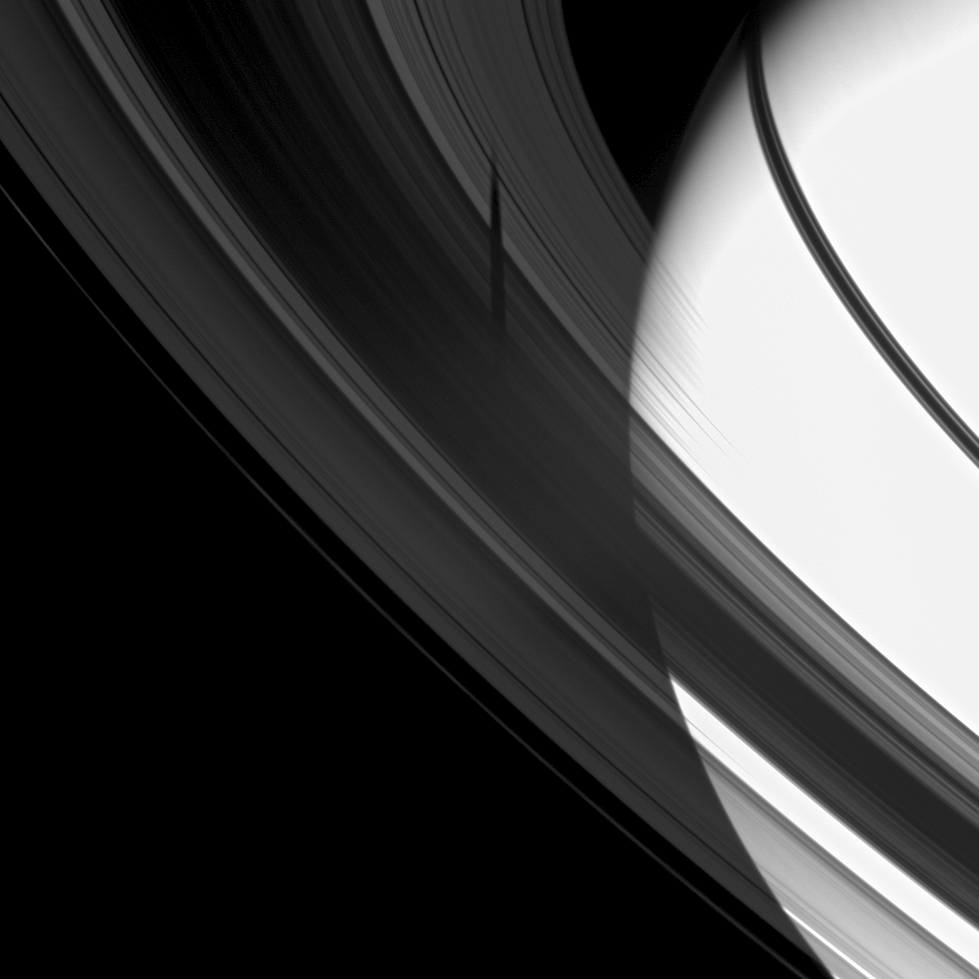

Exposing a Shadow

The shadow of the moon Tethys is revealed on Saturn’s B and C rings in this image which also includes the planet.

The planet is overexposed in this image in which the exposure time was set to capture the faint shadow on the rings. Tethys itself is not visible in this image. As Saturn approaches its August 2009 equinox, the planet’s moons cast shadows onto the rings. To learn more about this special time and to see a movie of a moon’s shadow moving across the rings, see PIA11651.

This view looks toward the unilluminated side of the rings from about 20 degrees above the ringplane. The image was taken in visible light with the Cassini spacecraft wide-angle camera on May 12, 2009. The view was obtained at a distance of approximately 1.2 million kilometers (746,000 miles) from Saturn and at a Sun-Saturn-spacecraft, or phase, angle of 28 degrees. Image scale is 65 kilometers (40 miles) per pixel.

The Cassini-Huygens mission is a cooperative project of NASA, the European Space Agency and the Italian Space Agency. The Jet Propulsion Laboratory, a division of the California Institute of Technology in Pasadena, manages the mission for NASA’s Science Mission Directorate, Washington, D.C. The Cassini orbiter and its two onboard cameras were designed, developed and assembled at JPL. The imaging operations center is based at the Space Science Institute in Boulder, Colo.

Credit: NASA/JPL/Space Science Institute